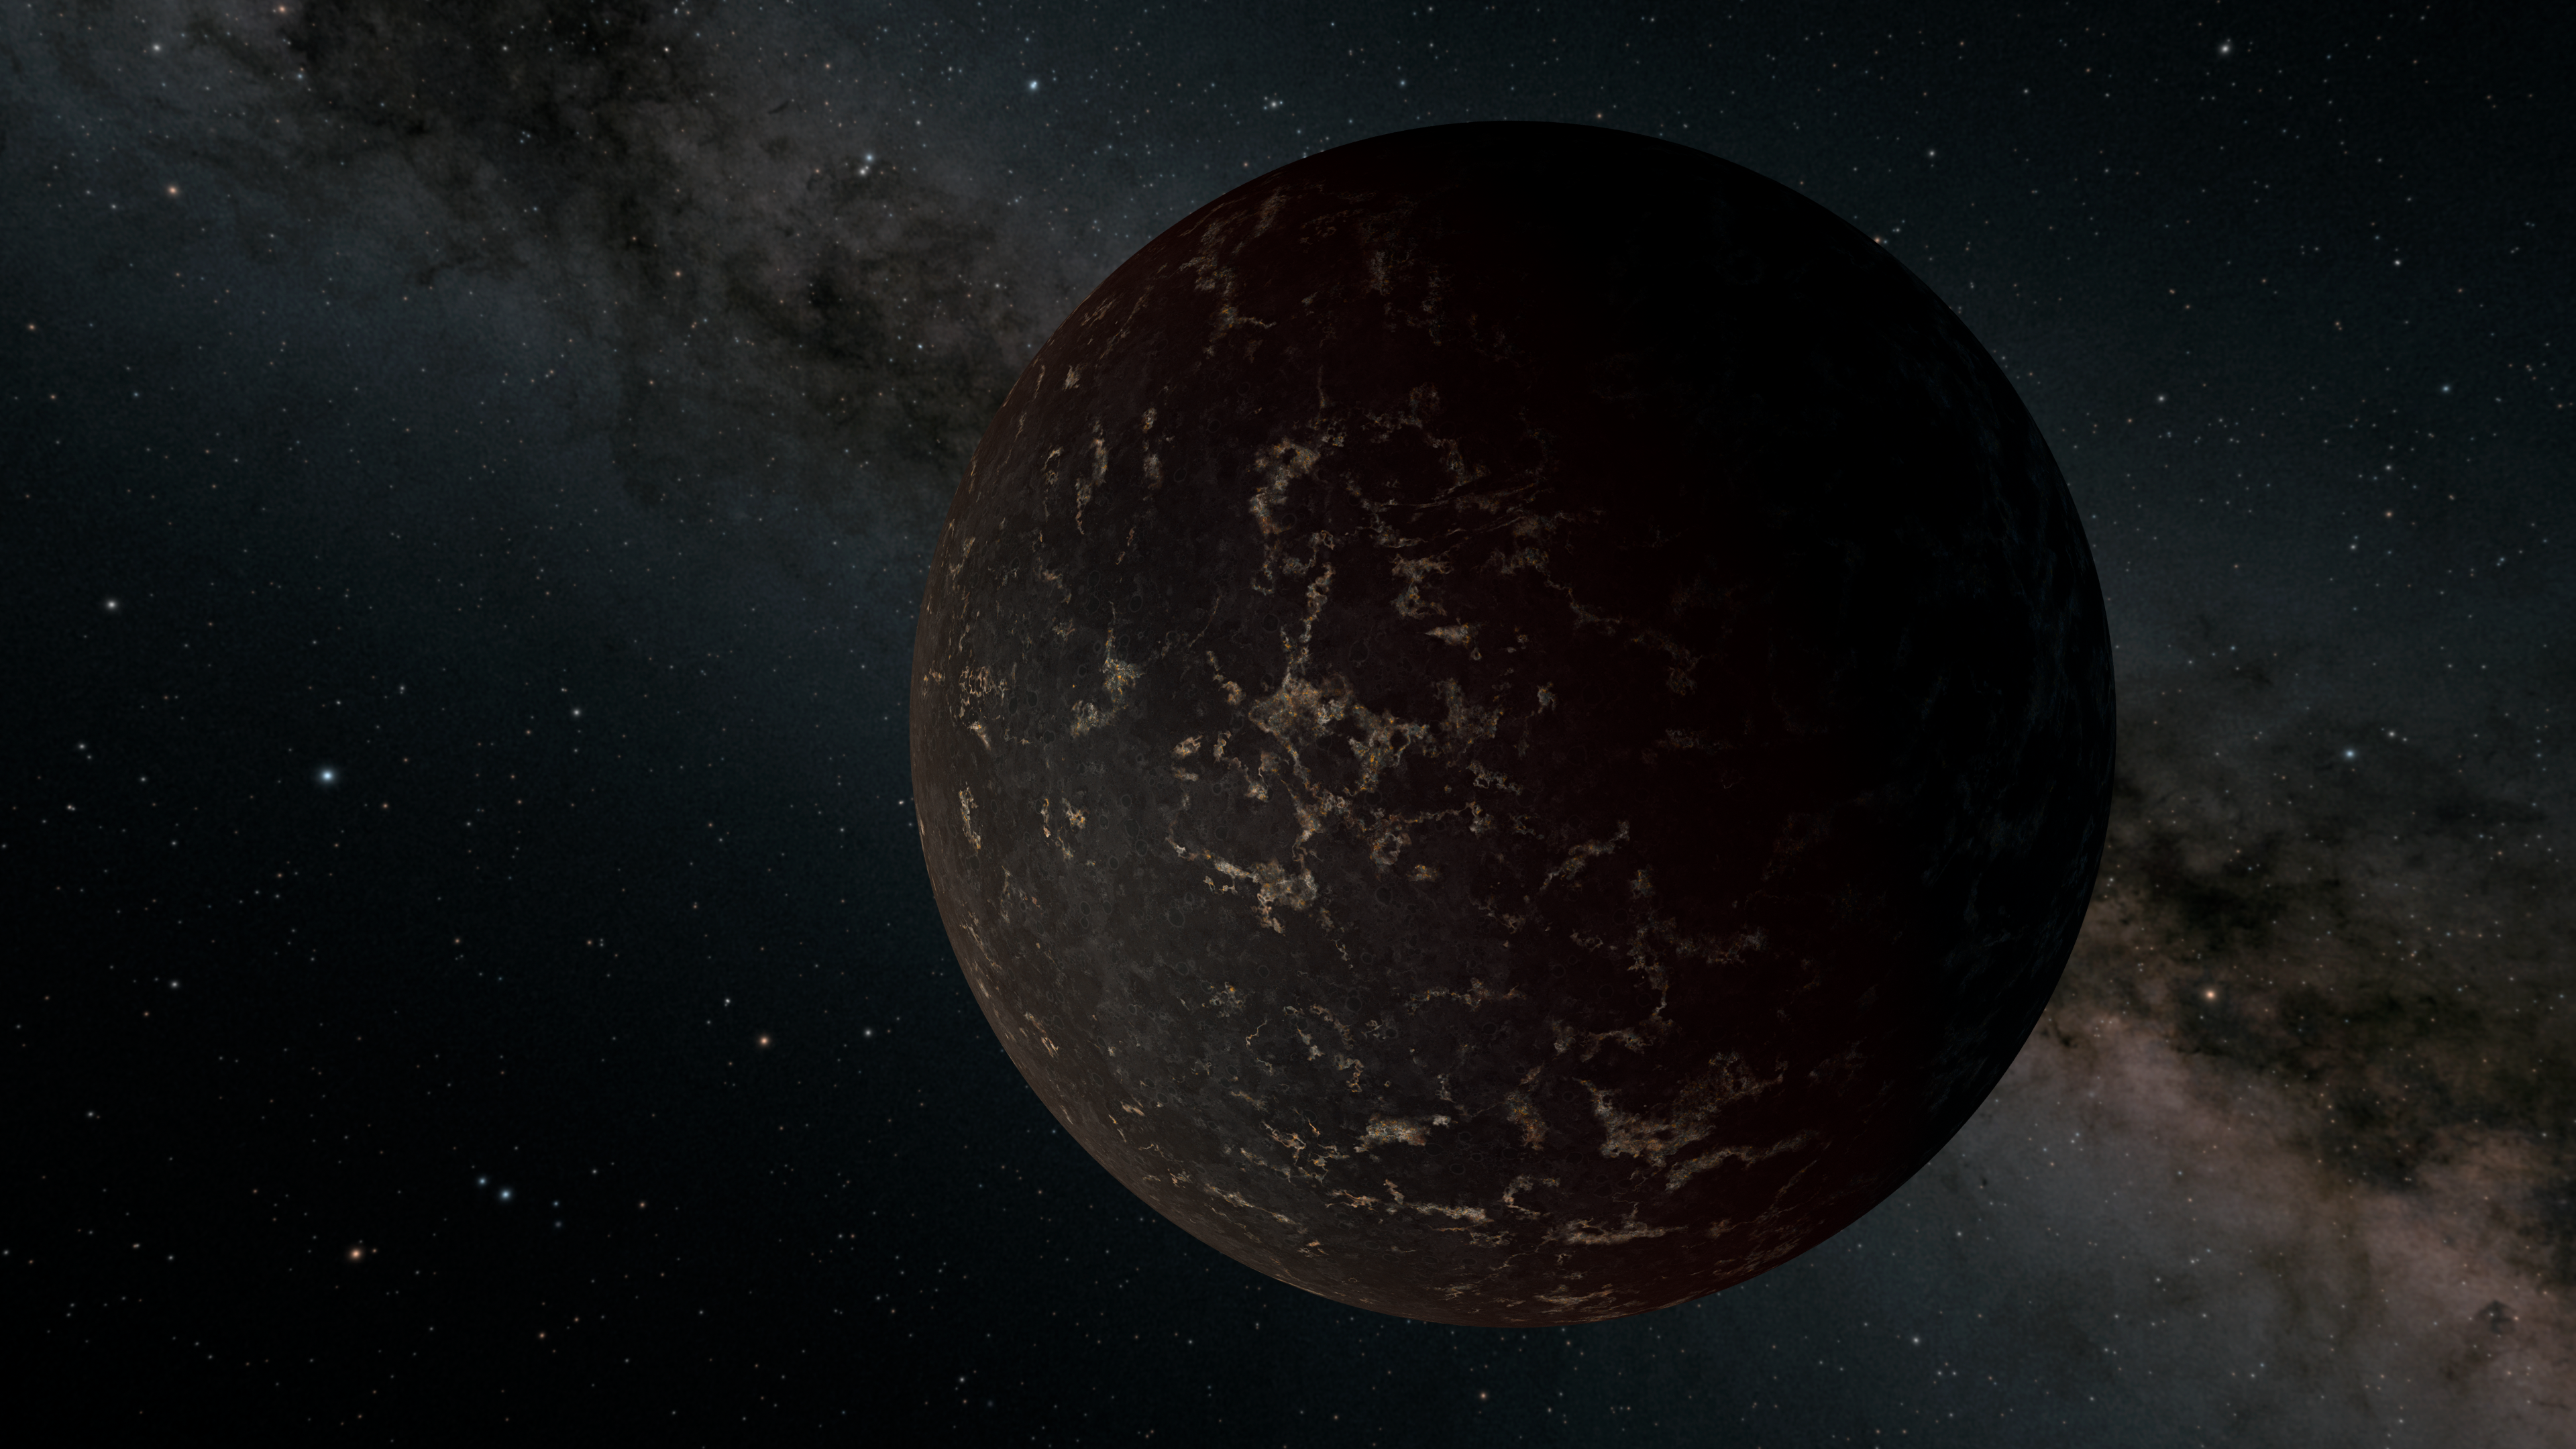

Dark World (Full)

This artist's illustration depicts the exoplanet LHS 3844b, which is 1.3 times the mass of Earth and orbits an M dwarf star. The planet's surface may be covered mostly in dark lava rock, with no apparent atmosphere, according to observations by NASA's Spitzer Space Telescope.

Credit: NASA/JPL-Caltech/R. Hurt (IPAC)